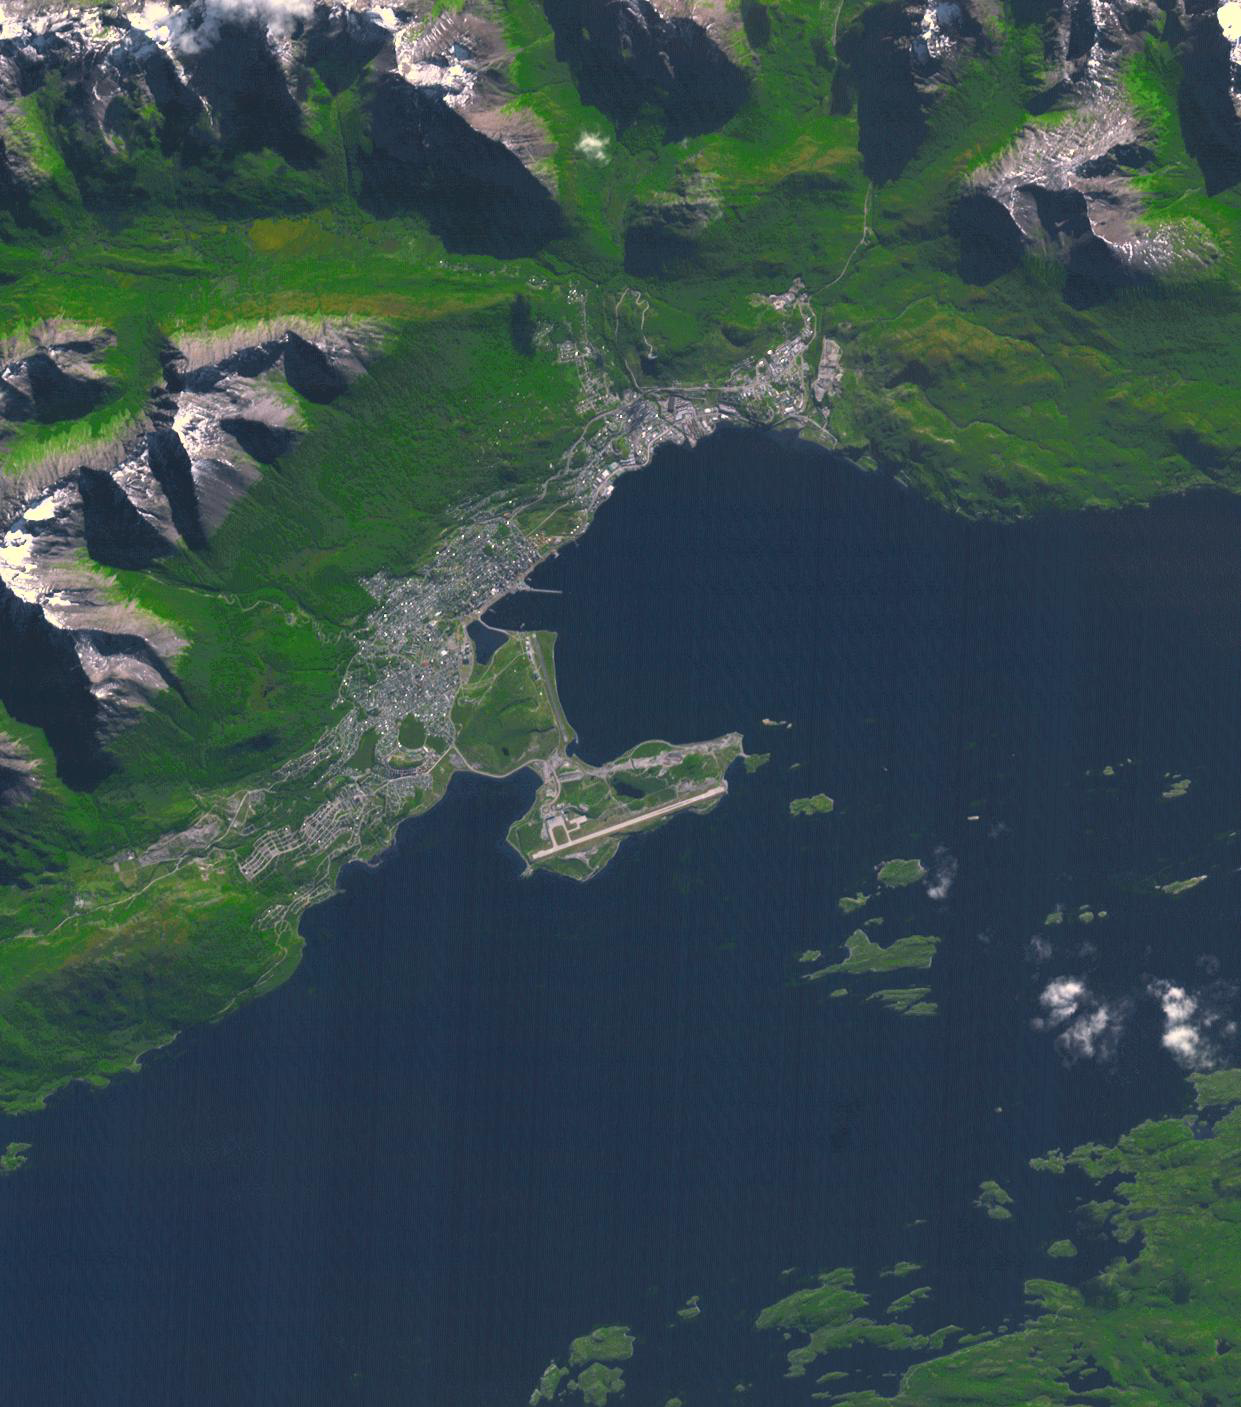

Ushuaia, Argentina

Ushuaia is the capital of Tierra Del Fuego, Argentina, and is regarded as the southernmost city in the world. First inhabited more than 10,000 years ago, the city received its first major economic growth when a prison was established in the 1890s. Ushuaia’s current population of about 57,000 has developed the city into a tourist hub for those visiting the Tierra del Fuego National Park. The image was acquired March 25, 2018, covers an area of 18.6 by 21.1 kilometers, and is located at 54.8 degrees south, 68.3 degrees west.

With its 14 spectral bands from the visible to the thermal infrared wavelength region and its high spatial resolution of about 50 to 300 feet (15 to 90 meters), ASTER images Earth to map and monitor the changing surface of our planet. ASTER is one of five Earth-observing instruments launched Dec. 18, 1999, on Terra. The instrument was built by Japan’s Ministry of Economy, Trade and Industry. A joint U.S./Japan science team is responsible for validation and calibration of the instrument and data products.

The broad spectral coverage and high spectral resolution of ASTER provides scientists in numerous disciplines with critical information for surface mapping and monitoring of dynamic conditions and temporal change. Example applications are monitoring glacial advances and retreats; monitoring potentially active volcanoes; identifying crop stress; determining cloud morphology and physical properties; wetlands evaluation; thermal pollution monitoring; coral reef degradation; surface temperature mapping of soils and geology; and measuring surface heat balance.

The U.S. science team is located at NASA’s Jet Propulsion Laboratory in Pasadena, Calif. The Terra mission is part of NASA’s Science Mission Directorate, Washington.

Credit: NASA/METI/AIST/Japan Space Systems, and U.S./Japan ASTER Science Team